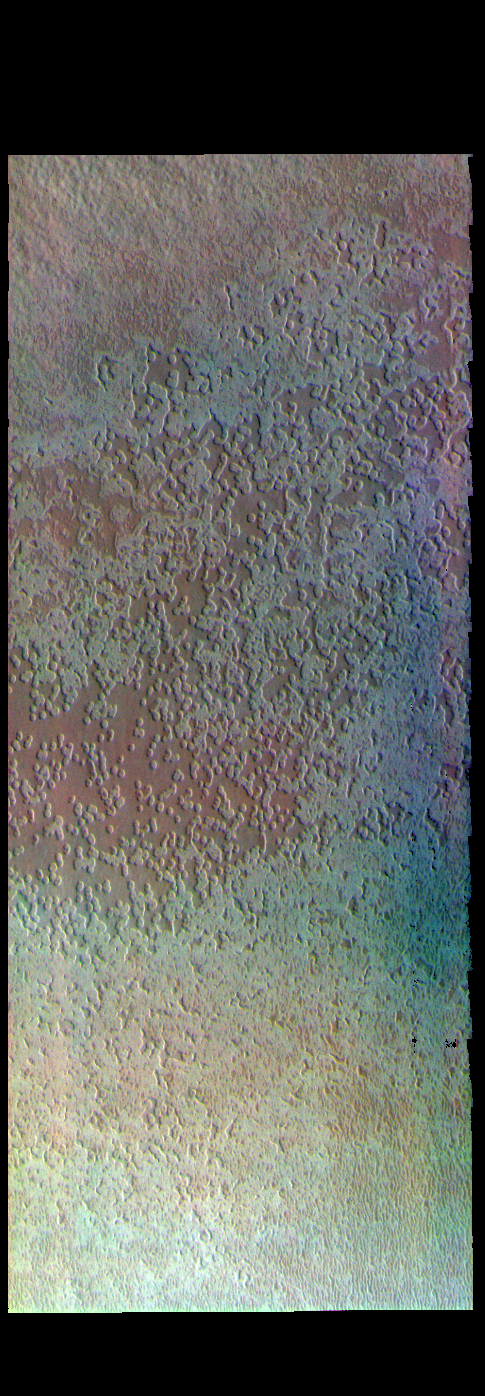

Australe Mensa – False Color

The THEMIS VIS camera contains 5 filters. The data from different filters can be combined in multiple ways to create a false color image. These false color images may reveal subtle variations of the surface not easily identified in a single band image. Today’s false color image shows part of Australe Mensa, part of the south polar ice cap. The round depressions have given rise to the informal name Swiss cheese. The depressions are seen only in the top layer of the ice.

Credit: NASA/JPL-Caltech/ASU